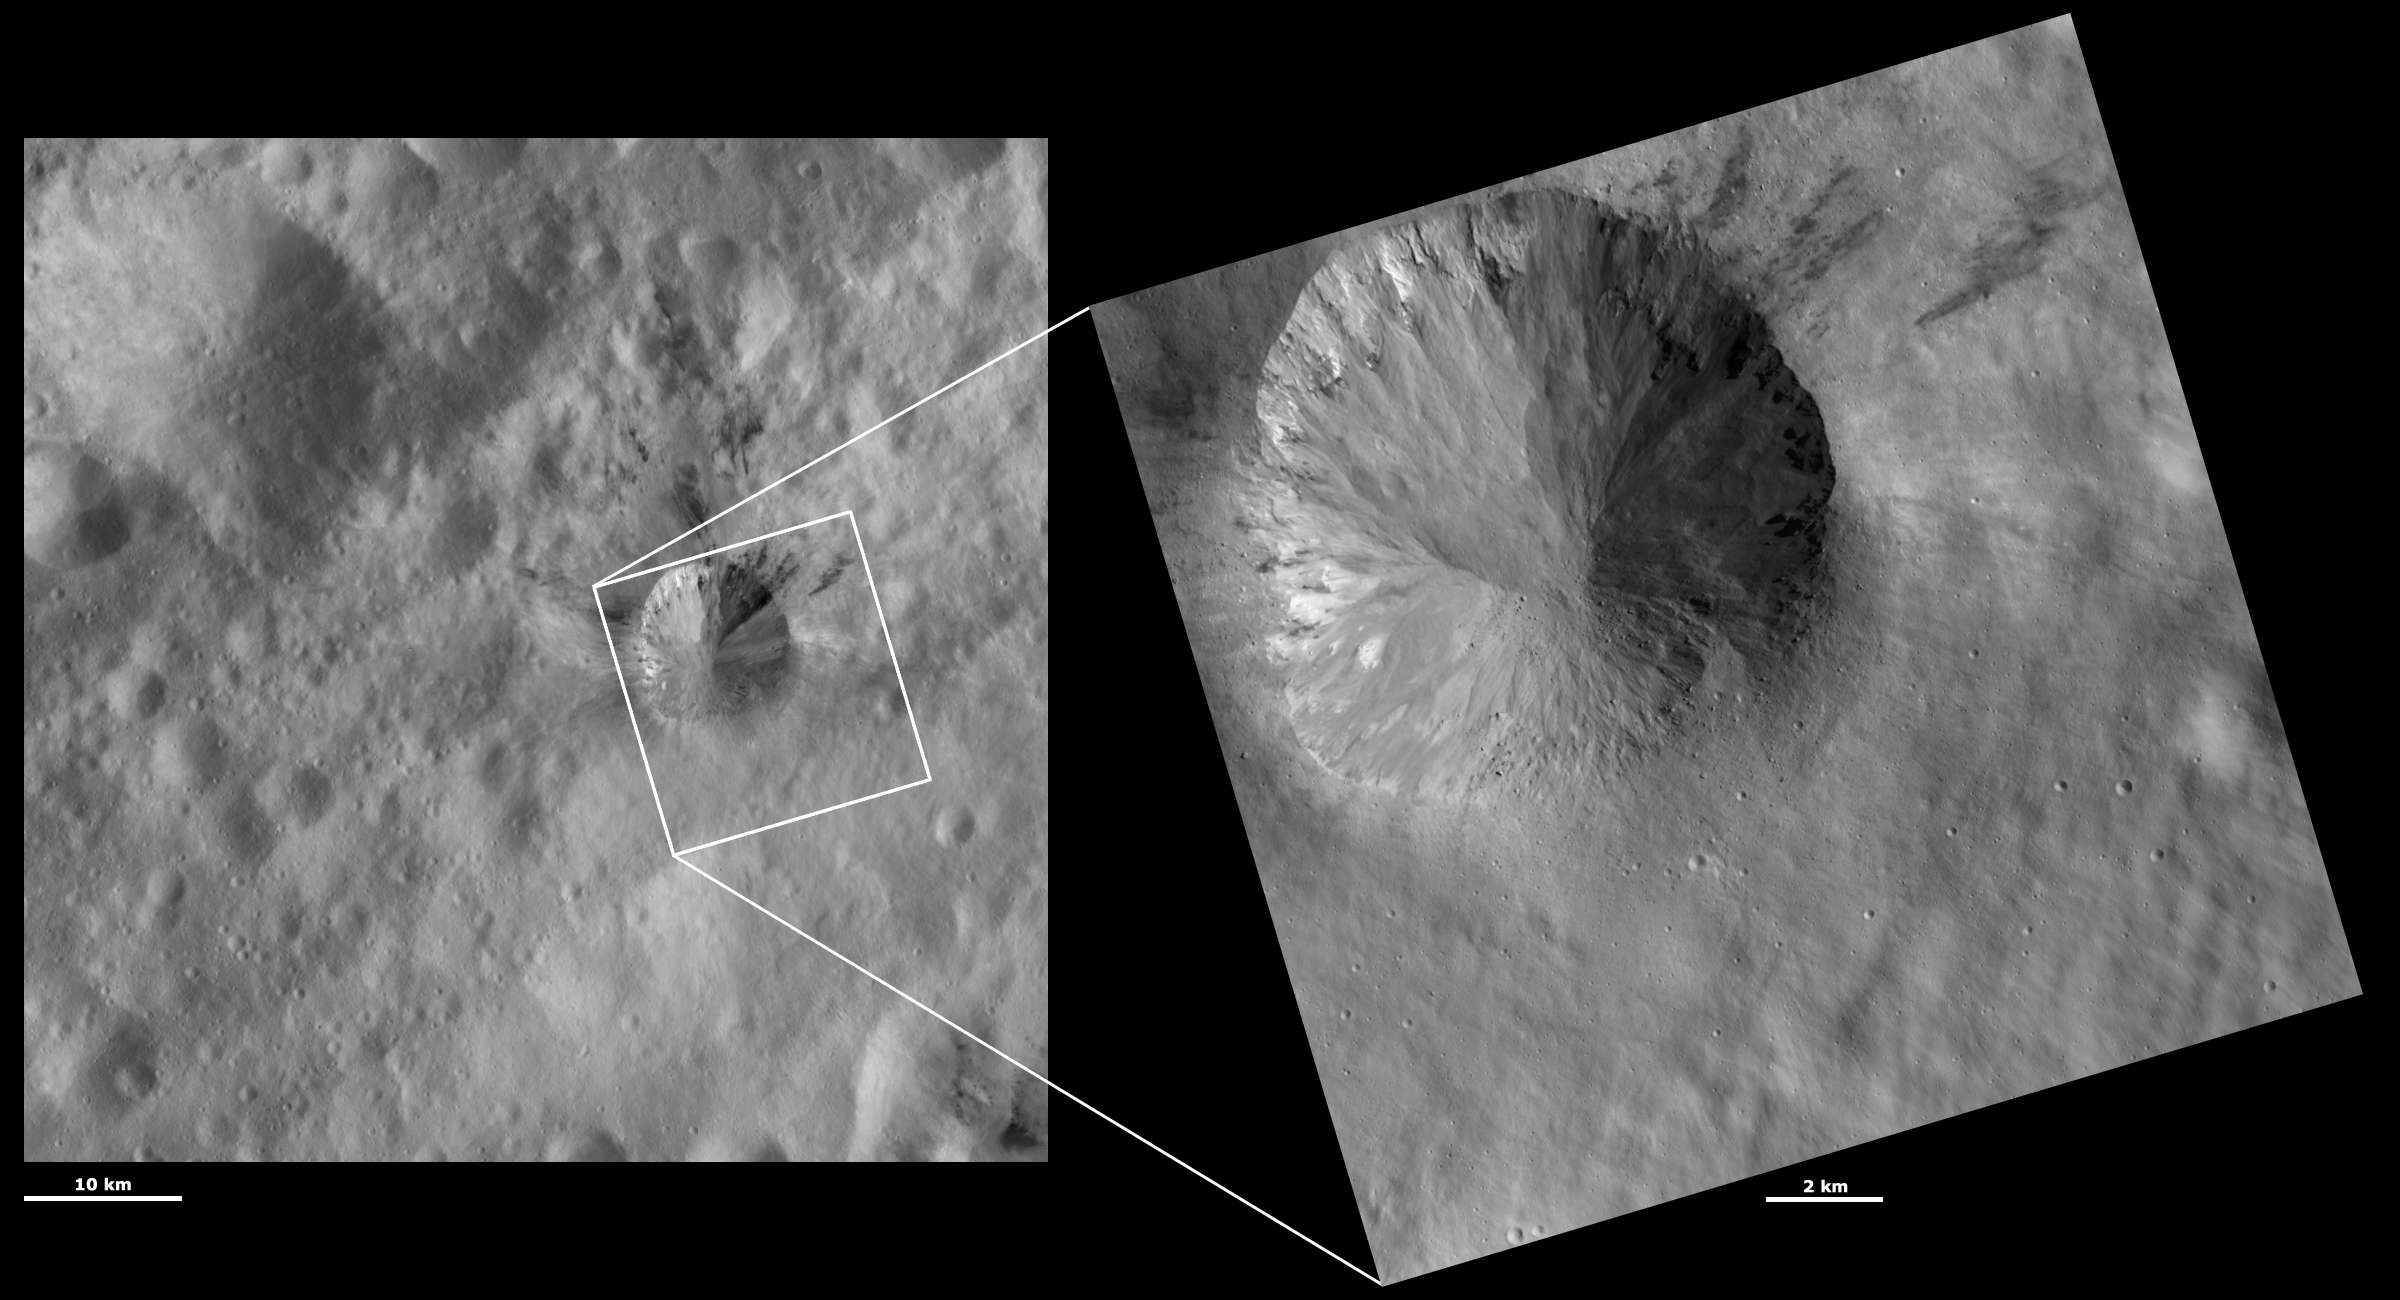

HAMO and LAMO Images of Rubria Crater

These Dawn framing camera (FC) images of Vesta show Rubria crater at both HAMO (high-altitude mapping orbit) and LAMO (low-altitude mapping orbit) resolutions. The left image is the HAMO image and the right image is the LAMO image. Rubria is the crater in the top left of the LAMO image. The LAMO image is approximately three times better spatial resolution than the HAMO image. In images with higher spatial resolutions smaller objects can be better distinguished. The spectacular detail of Rubria crater is clear in the LAMO image. For example, there are boulders on the bottom side of the crater. They can be distinguished from small craters, which cast shadows to the right, by the shadows that they cast to the left. Also visible is the fine-scale intermingling of dark and bright material around the left and top rim of the crater, which can only be partially be seen in the HAMO image. There are also a large amount of streaks and slumps of material along the crater walls that are much clearer in the LAMO image.

These images are located in Vesta’s Gegania quadrangle, a little south of Vesta’s equator. NASA’s Dawn spacecraft obtained the left image with its framing camera on Oct. 22, 2011. This image was taken through the camera’s clear filter. The distance to the surface of Vesta is 700 kilometers (435 miles) and the image has a resolution of about 63 meters (207 feet) per pixel. This image was acquired during the HAMO (high-altitude mapping orbit) phase of the mission. NASA’s Dawn spacecraft obtained the right image with its framing camera on March 16, 2012. This image was taken through the camera’s clear filter. The distance to the surface of Vesta is 272 kilometers (169 miles) and the image has a resolution of about 17 meters (56 feet) per pixel. This image was acquired during the LAMO (low-altitude mapping orbit) phase of the mission.

The Dawn mission to Vesta and Ceres is managed by NASA’s Jet Propulsion Laboratory, a division of the California Institute of Technology in Pasadena, for NASA’s Science Mission Directorate, Washington D.C. UCLA is responsible for overall Dawn mission science. The Dawn framing cameras have been developed and built under the leadership of the Max Planck Institute for Solar System Research, Katlenburg-Lindau, Germany, with significant contributions by DLR German Aerospace Center, Institute of Planetary Research, Berlin, and in coordination with the Institute of Computer and Communication Network Engineering, Braunschweig. The framing camera project is funded by the Max Planck Society, DLR, and NASA/JPL.

Credit: NASA/JPL-Caltech/UCLA/MPS/DLR/IDA